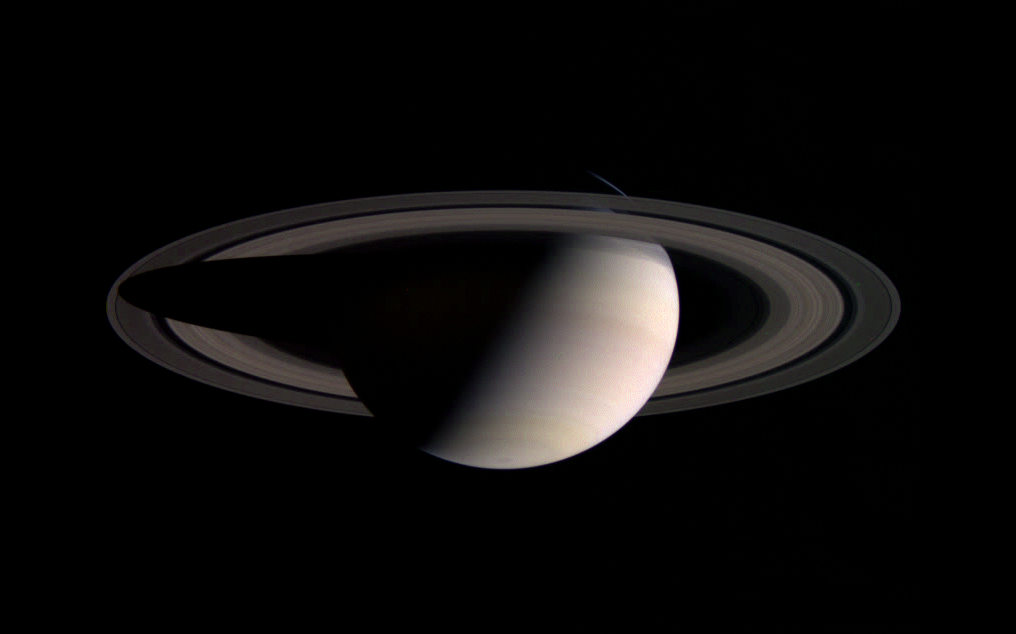

Frigid Ringworld

A frigid ball of gas in the blackness of space, Cassini’s new home, Saturn, appears cool and serene in this natural color image. The spacecraft obtained this view as it sped outward from the planet on its initial orbit. At the left, Saturn’s shadow stretches almost completely across the rings, while at the right, the planet’s illuminated face appears to gaze down at the far-off Sun.

Images taken through blue, green and red filters with the Cassini spacecraft wide angle camera were combined to create this view. The images were taken on July 17, 2004, from a distance of about 5.8 million kilometers (3.6 million miles) from Saturn. The Sun-Saturn-spacecraft, or phase angle of the image is 93 degrees. The image scale is 346 kilometers (215 miles) per pixel.

The Cassini-Huygens mission is a cooperative project of NASA, the European Space Agency and the Italian Space Agency. The Jet Propulsion Laboratory, a division of the California Institute of Technology in Pasadena, manages the Cassini-Huygens mission for NASA’s Office of Space Science, Washington, D.C. The Cassini orbiter and its two onboard cameras, were designed, developed and assembled at JPL. The imaging team is based at the Space Science Institute, Boulder, Colo.

Credit: NASA/JPL/Space Science Institute